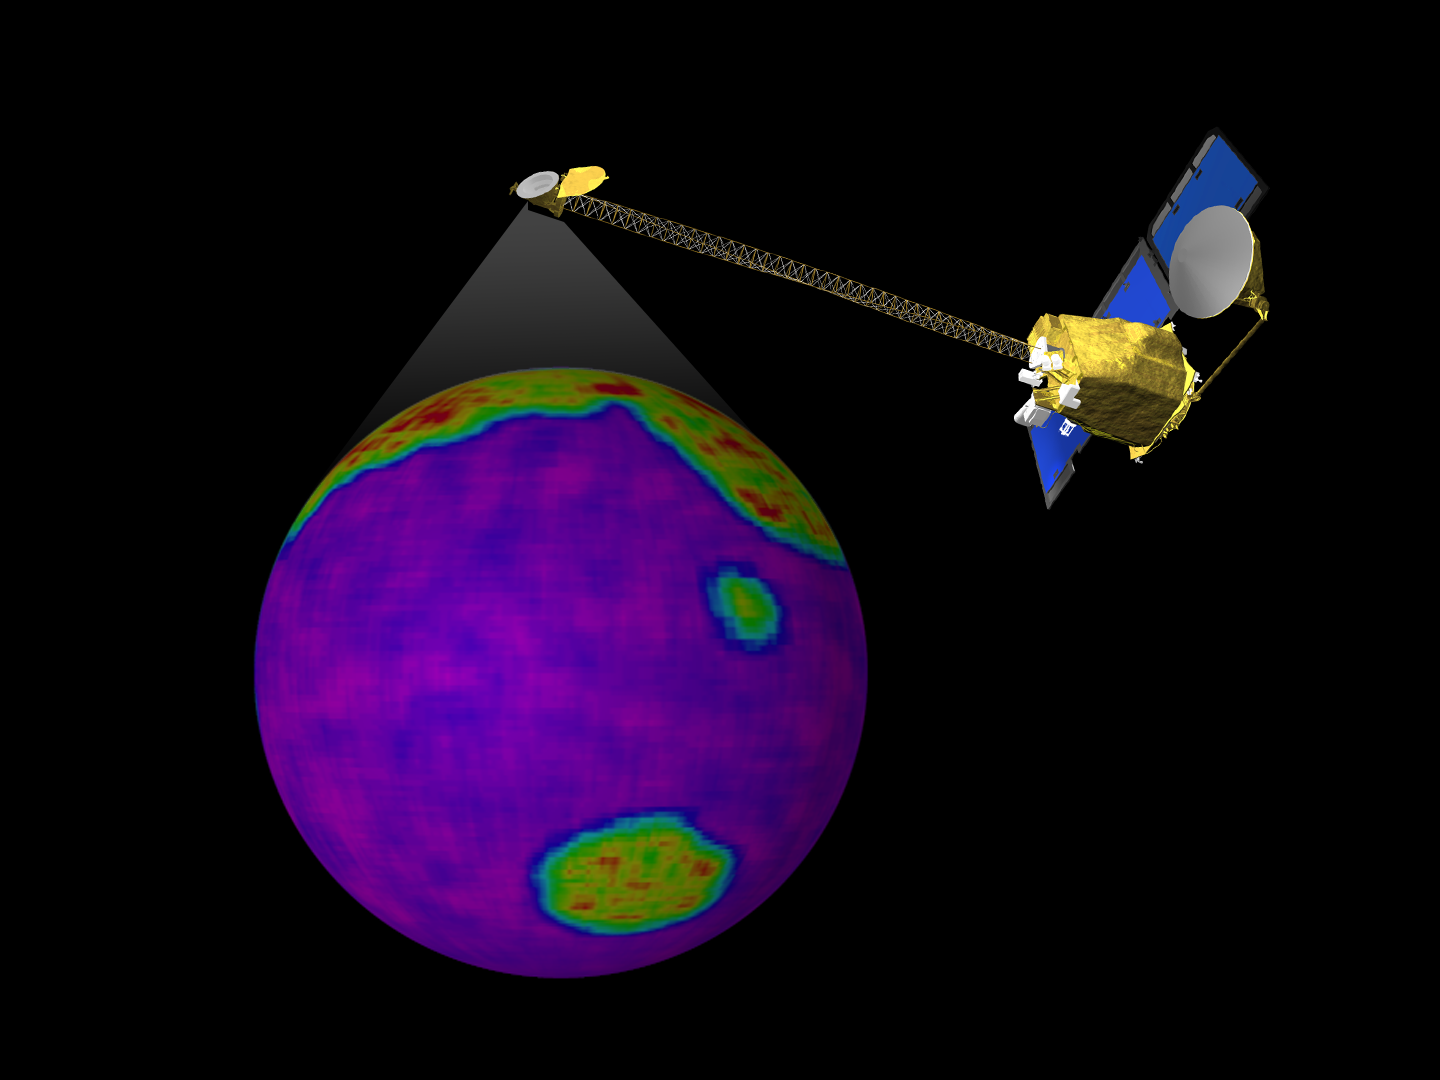

Still From Odyssey Clip 3

This image is a single frame from a computer animation, which begins with a global view of the planet Mars created from Mars Global Surveyor, Mars Orbiter Camera, wide angle images. In the animation the ODYSSEY spacecraft is displayed above a series of globes, where color is used to emphasize the Martian topographic, andesite, and basalt compositional differences. A global view of Earth introduces a comparison of the difference in resolution between the current MGS TES and planned ODYSSEY THEMIS observations.

Credit: NASA/JPL